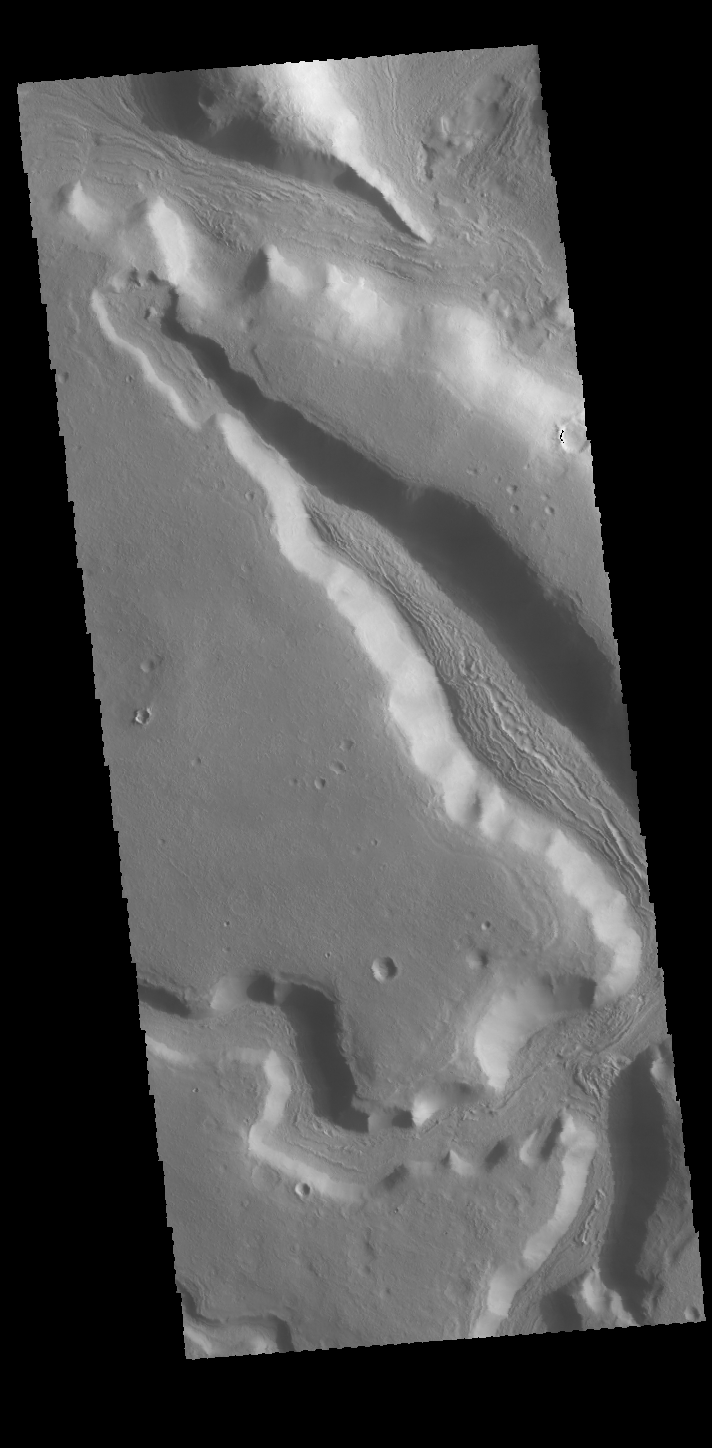

Channels

Today’s VIS image shows a number of unnamed channels located on the northeastern margin of Terra Sabaea.

Credit: NASA/JPL-Caltech/ASU